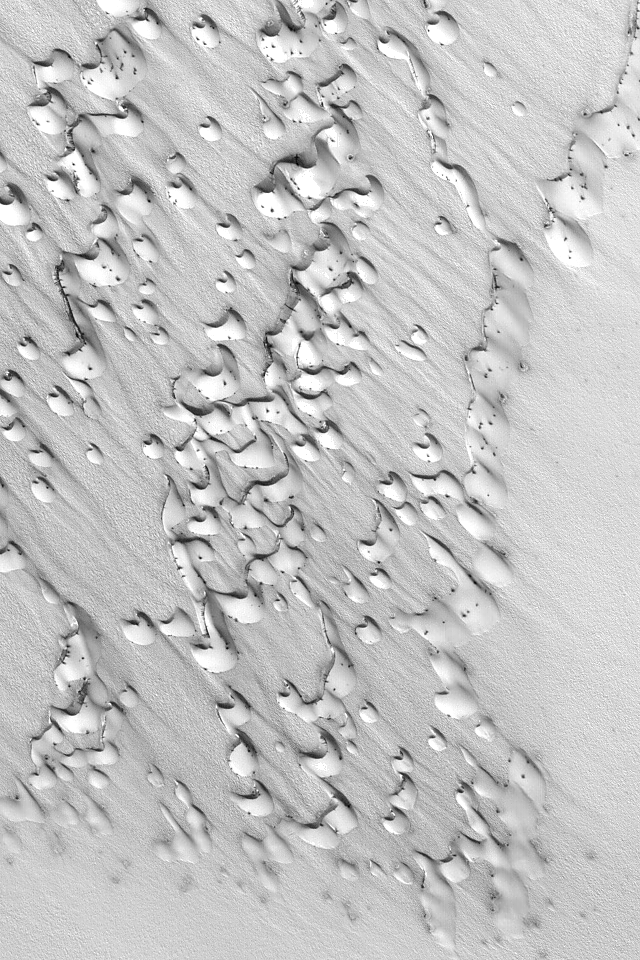

Chasma Boreale Dunes

MGS MOC Release No. MOC2-517, 18 October 2003

Frost covers dark sand dunes in this springtime view from Chasma Boreale in the martian north polar region. Dark spots indicate areas where the cold, carbon dioxide frost has begun to sublime away. This Mars Global Surveyor (MGS) Mars Orbiter Camera (MOC) image is located near 84.7°N, 359.3°W and covers an area 3 km (1.9 mi) wide. The scene is illuminated by sunlight from the lower left.

Credit: NASA/JPL/Malin Space Science Systems